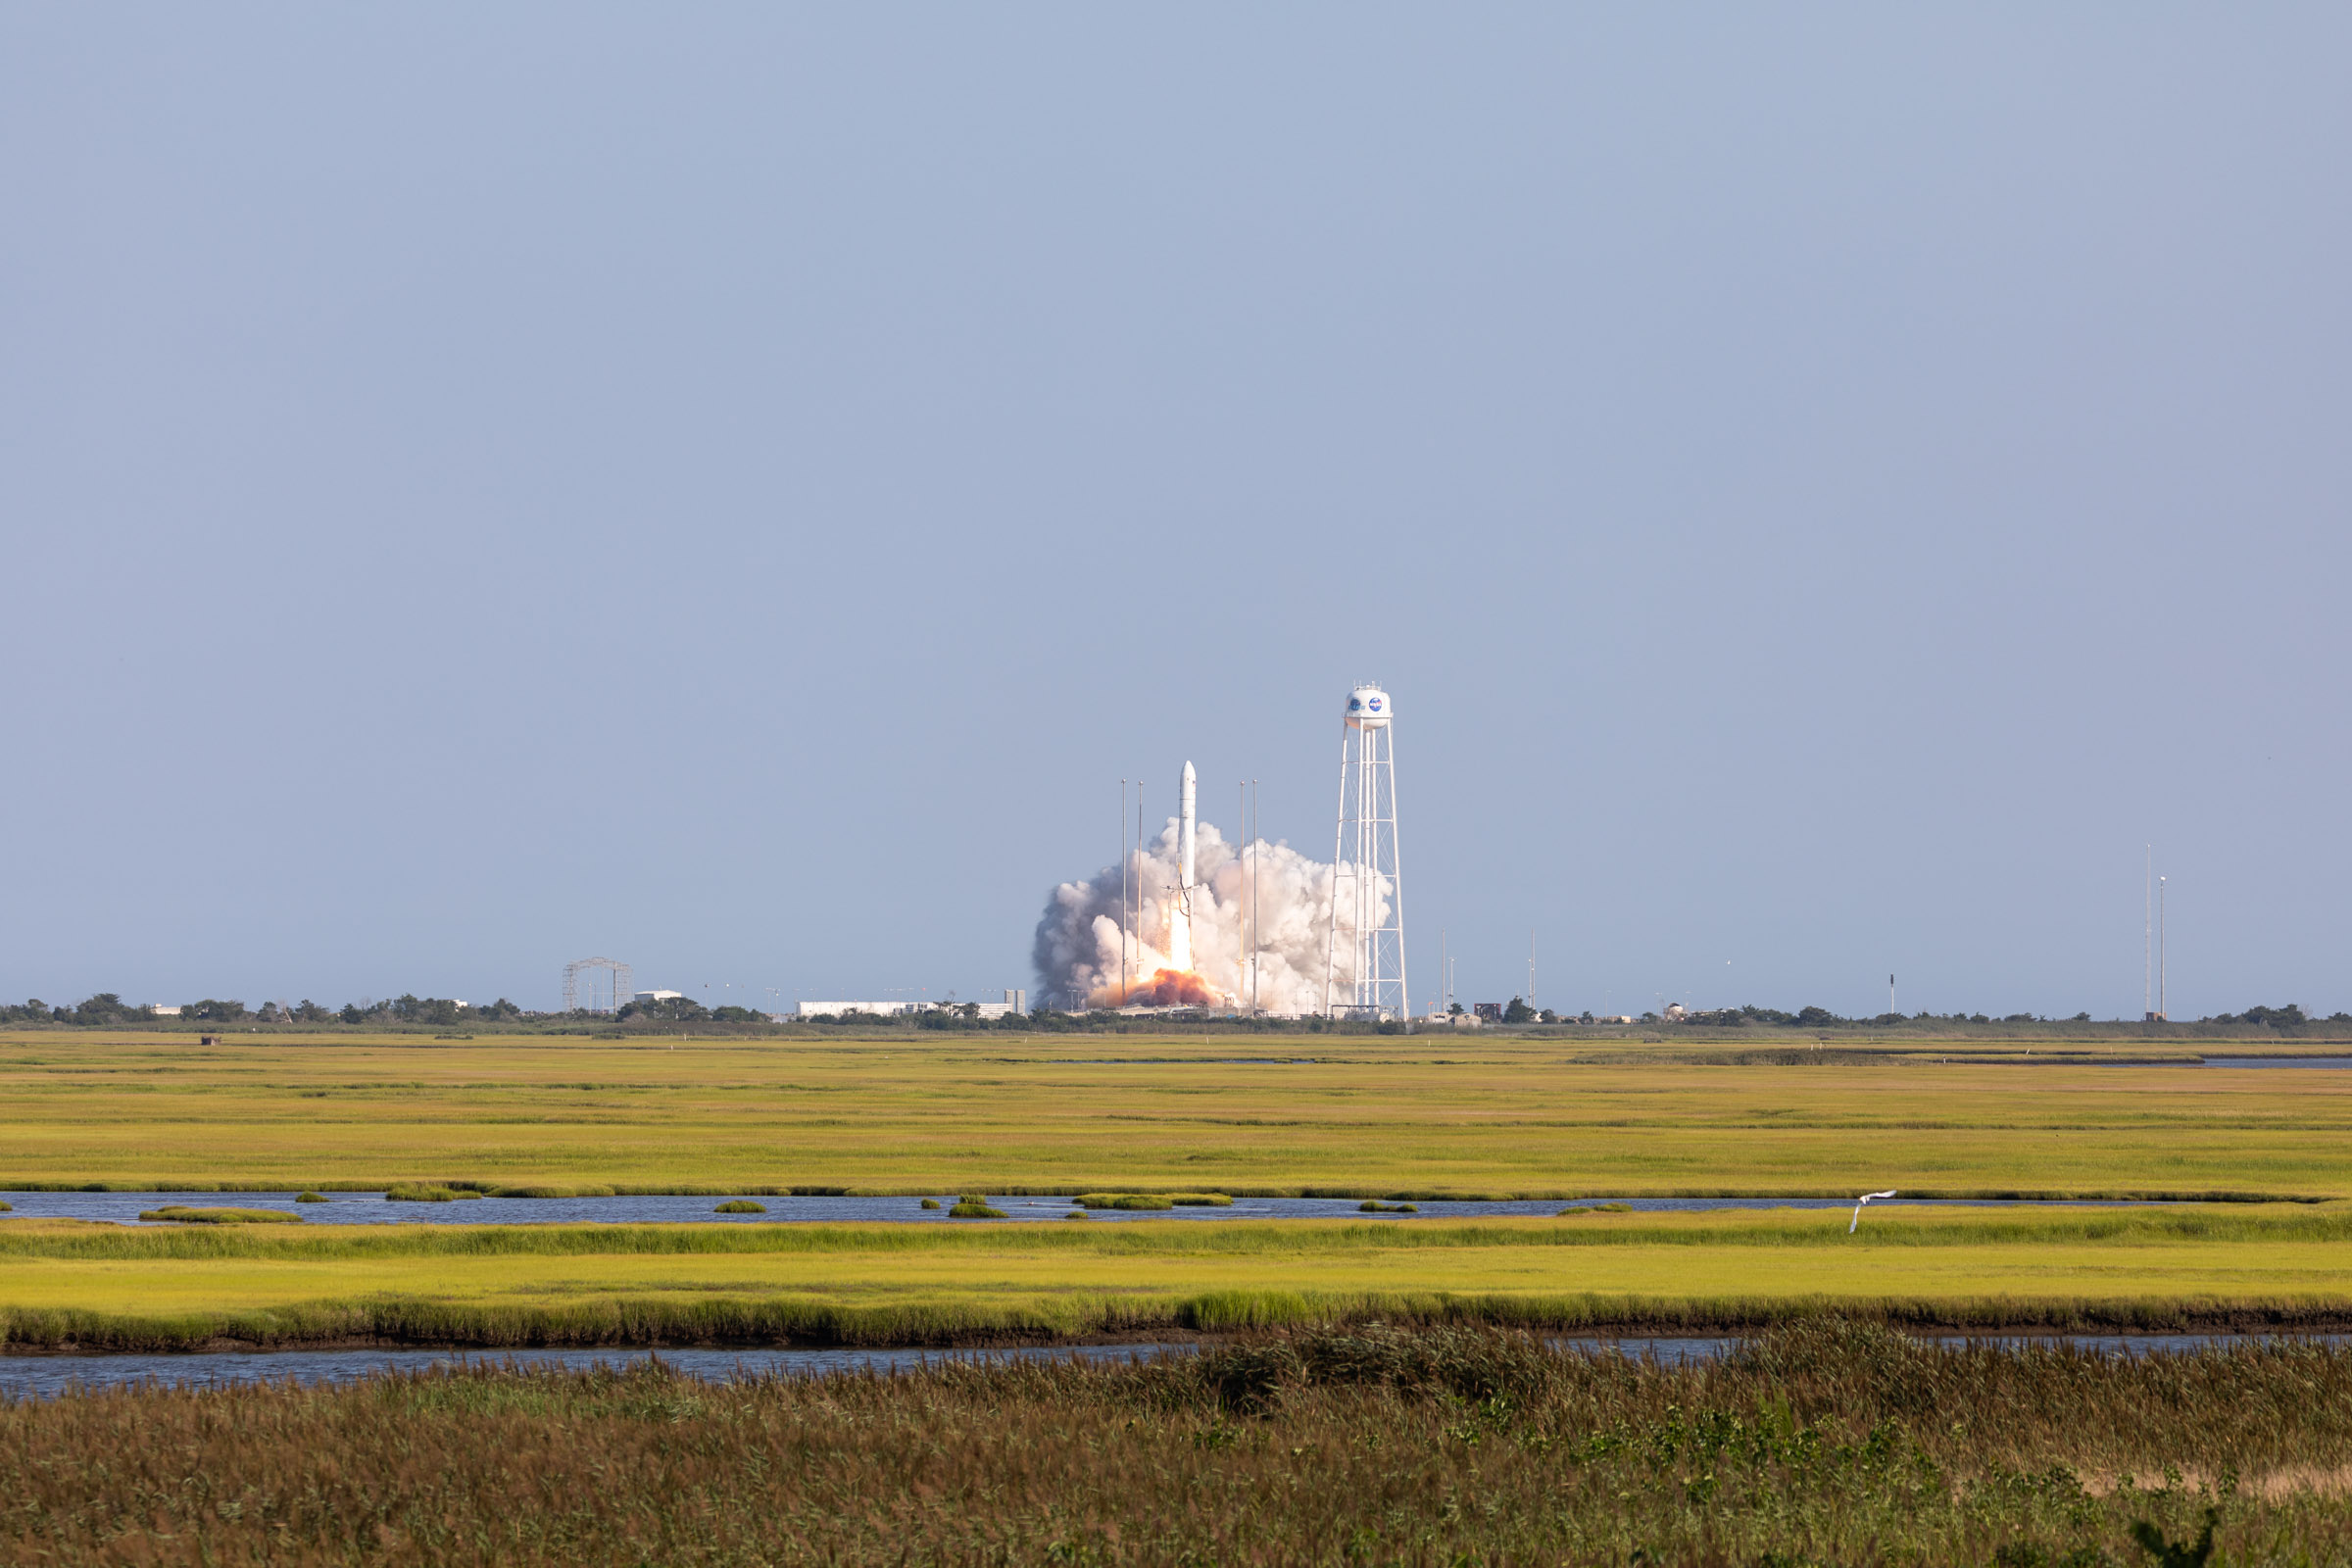

A Northrop Grumman Antares rocket, with the company’s Cygnus spacecraft onboard, launches on Tuesday, Aug. 10, 2021, from the Mid Atlantic Regional Spaceport’s Pad-0A, at NASA's Wallops Flight Facility in Virginia. Northrop Grumman's 16th contracted cargo resupply mission for NASA to the International Space Station is carrying nearly 8,200 pounds of science and research, crew supplies and vehicle hardware to the orbital laboratory and its crew.

Credit: NASA Wallops/Allison Stancil